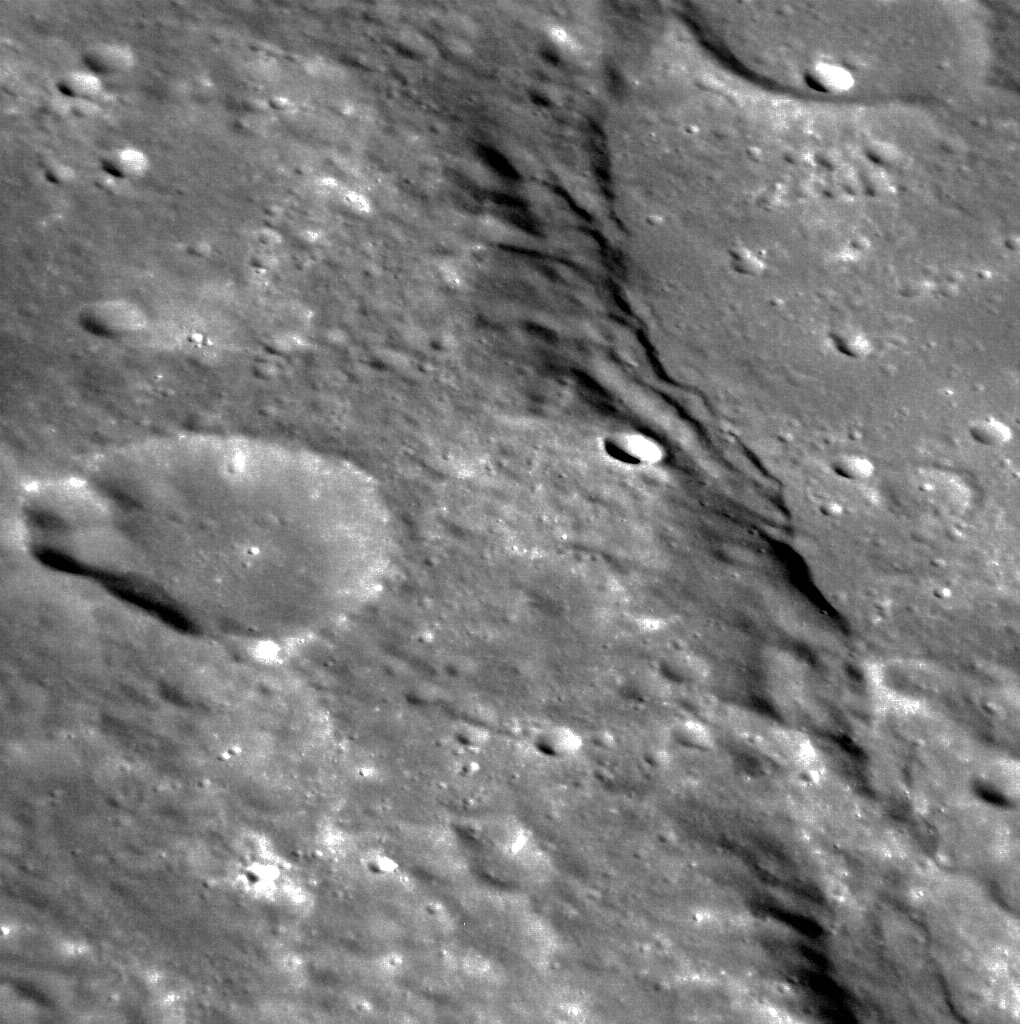

Maximum Thrust

This image shows a lobate scarp in Mercury’s northern hemisphere. Lobate scarps are believed to form when one block of crust thrusts up and over another, in response to the global contraction of Mercury as its core cooled and solidified. This scarp developed as the block of crust on the left of the image moved towards the right. North is to the bottom right of the image.

This image was acquired as a high-resolution targeted observation. Targeted observations are images of a small area on Mercury’s surface at resolutions much higher than the 250-meter/pixel (820 feet/pixel) morphology base map or the 1-kilometer/pixel (0.6 miles/pixel) color base map. It is not possible to cover all of Mercury’s surface at this high resolution during MESSENGER’s one-year mission, but several areas of high scientific interest are generally imaged in this mode each week.

Date acquired: January 01, 2012
Image Mission Elapsed Time (MET): 233942639
Image ID: 1211937
Instrument: Narrow Angle Camera (NAC) of the Mercury Dual Imaging System (MDIS)
Center Latitude: 26.86°
Center Longitude: 85.09° E
Resolution: 54 meters/pixel
Scale: The crater at the left of the image is approximately 20 km (12 miles) in diameter
Incidence Angle: 61.6°
Emission Angle: 54.0°
Phase Angle: 28.1°

The MESSENGER spacecraft is the first ever to orbit the planet Mercury, and the spacecraft’s seven scientific instruments and radio science investigation are unraveling the history and evolution of the Solar System’s innermost planet. Visit the Why Mercury? section of this website to learn more about the key science questions that the MESSENGER mission is addressing. During the one-year primary mission, MDIS is scheduled to acquire more than 75,000 images in support of MESSENGER’s science goals.

These images are from MESSENGER, a NASA Discovery mission to conduct the first orbital study of the innermost planet, Mercury. For information regarding the use of images, see the MESSENGER image use policy.

Credit: NASA/Johns Hopkins University Applied Physics Laboratory/Carnegie Institution of Washington